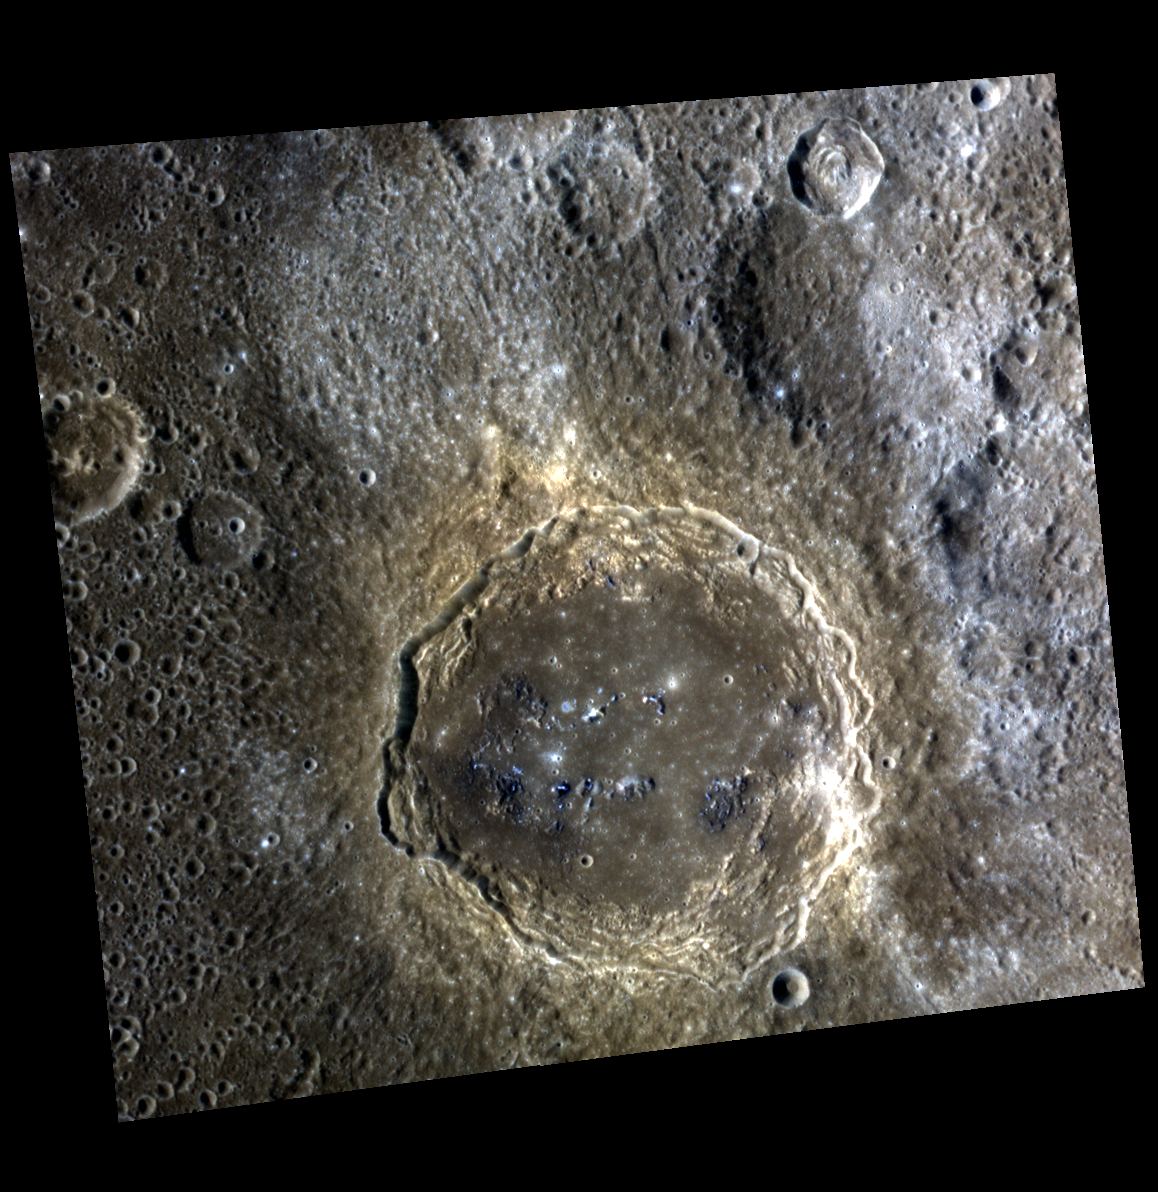

Sprinkles of Blue

Firdousi is a relatively fresh impact crater approximately 96 kilometers (60 miles) in diameter. Its abundant secondary craters dominate the surroundings, and many have haloes of high-reflectance, relatively blue ejecta.

This image was acquired as a high-resolution targeted observation. Targeted observations are images of a small area on Mercury’s surface at resolutions much higher than the 250-meter/pixel (820 feet/pixel) morphology base map or the 1-kilometer/pixel (0.6 miles/pixel) color base map. It is not possible to cover all of Mercury’s surface at this high resolution during MESSENGER’s one-year mission, but several areas of high scientific interest are generally imaged in this mode each week.

Date acquired: August 14, 2011
Image Mission Elapsed Time (MET): 221844487, 221844483, 221844479
Image ID: 632390, 632389, 632388
Instrument: Wide Angle Camera (WAC) of the Mercury Dual Imaging System (MDIS)
WAC filters: 9, 7, 6 (996, 748, 433 nanometers) in red, green, and blue
Center Latitude: 4.19°
Center Longitude: 65.30° E
Resolution: 204 meters/pixel
Scale: Firdousi is approximately 96 kilometers (60 miles) in diameter
Incidence Angle: 37.0°
Emission Angle: 14.6°
Phase Angle: 51.7°

The MESSENGER spacecraft is the first ever to orbit the planet Mercury, and the spacecraft’s seven scientific instruments and radio science investigation are unraveling the history and evolution of the Solar System’s innermost planet. Visit the Why Mercury? section of this website to learn more about the key science questions that the MESSENGER mission is addressing. During the one-year primary mission, MDIS is scheduled to acquire more than 75,000 images in support of MESSENGER’s science goals.

These images are from MESSENGER, a NASA Discovery mission to conduct the first orbital study of the innermost planet, Mercury. For information regarding the use of images, see the MESSENGER image use policy.

Credit: NASA/Johns Hopkins University Applied Physics Laboratory/Carnegie Institution of Washington